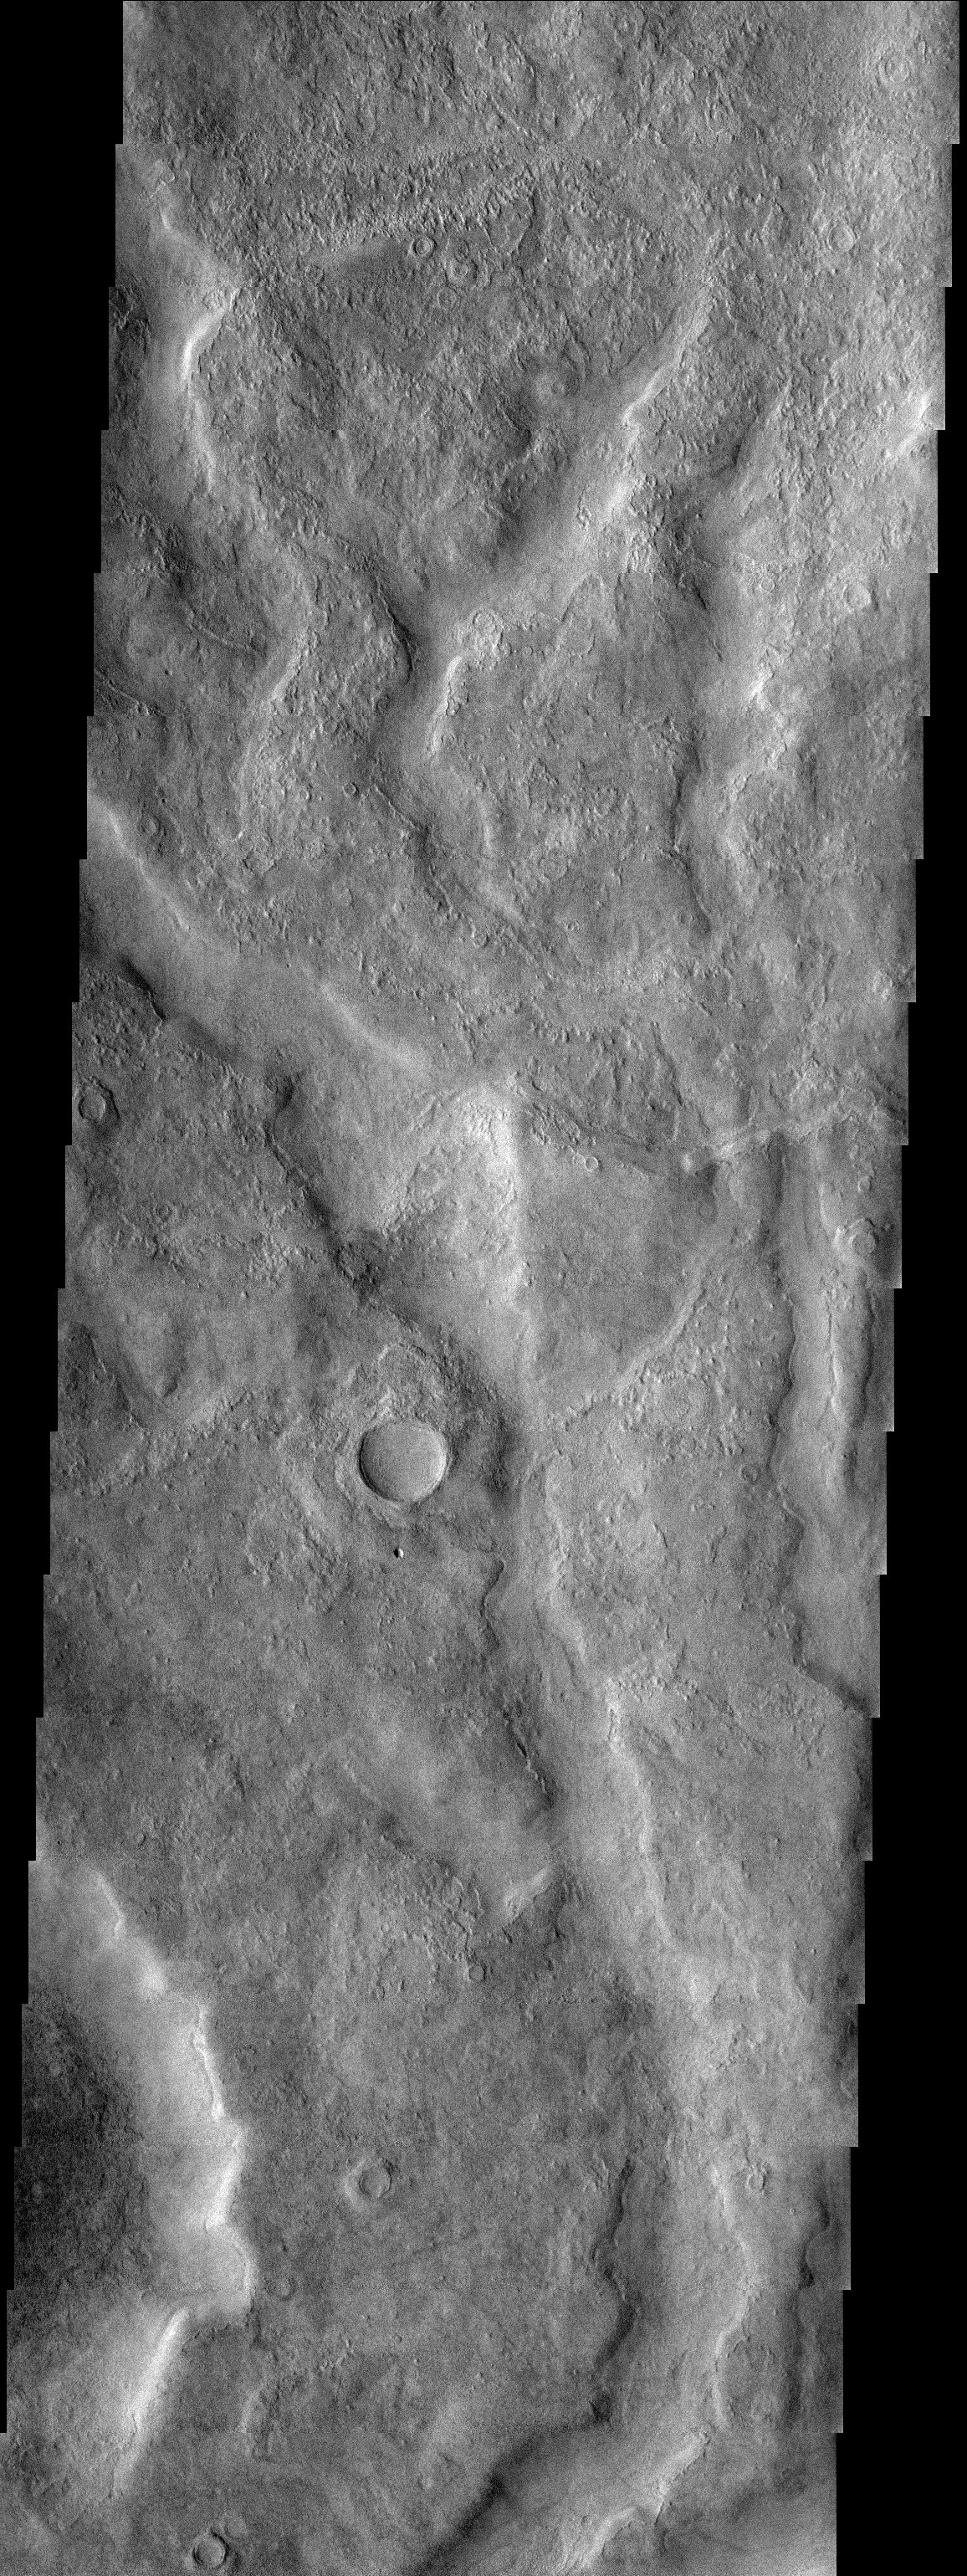

Tader Valles

Released 18 July 2003

Tader Valles, an ancient name for the present Segura River in Spain, is a set of small channels at mid-southern latitudes that is filled by smooth material with rounded margins. It is possible that this material is snow covered by a mantle of dust or dirt.

Image information: VIS instrument. Latitude -49.4, Longitude 208.6 East (151.4 West). 19 meter/pixel resolution.

Note: this THEMIS visual image has not been radiometrically nor geometrically calibrated for this preliminary release. An empirical correction has been performed to remove instrumental effects. A linear shift has been applied in the cross-track and down-track direction to approximate spacecraft and planetary motion. Fully calibrated and geometrically projected images will be released through the Planetary Data System in accordance with Project policies at a later time.

NASA’s Jet Propulsion Laboratory manages the 2001 Mars Odyssey mission for NASA’s Office of Space Science, Washington, D.C. The Thermal Emission Imaging System (THEMIS) was developed by Arizona State University, Tempe, in collaboration with Raytheon Santa Barbara Remote Sensing. The THEMIS investigation is led by Dr. Philip Christensen at Arizona State University. Lockheed Martin Astronautics, Denver, is the prime contractor for the Odyssey project, and developed and built the orbiter. Mission operations are conducted jointly from Lockheed Martin and from JPL, a division of the California Institute of Technology in Pasadena.

Credit: NASA/JPL/Arizona State University